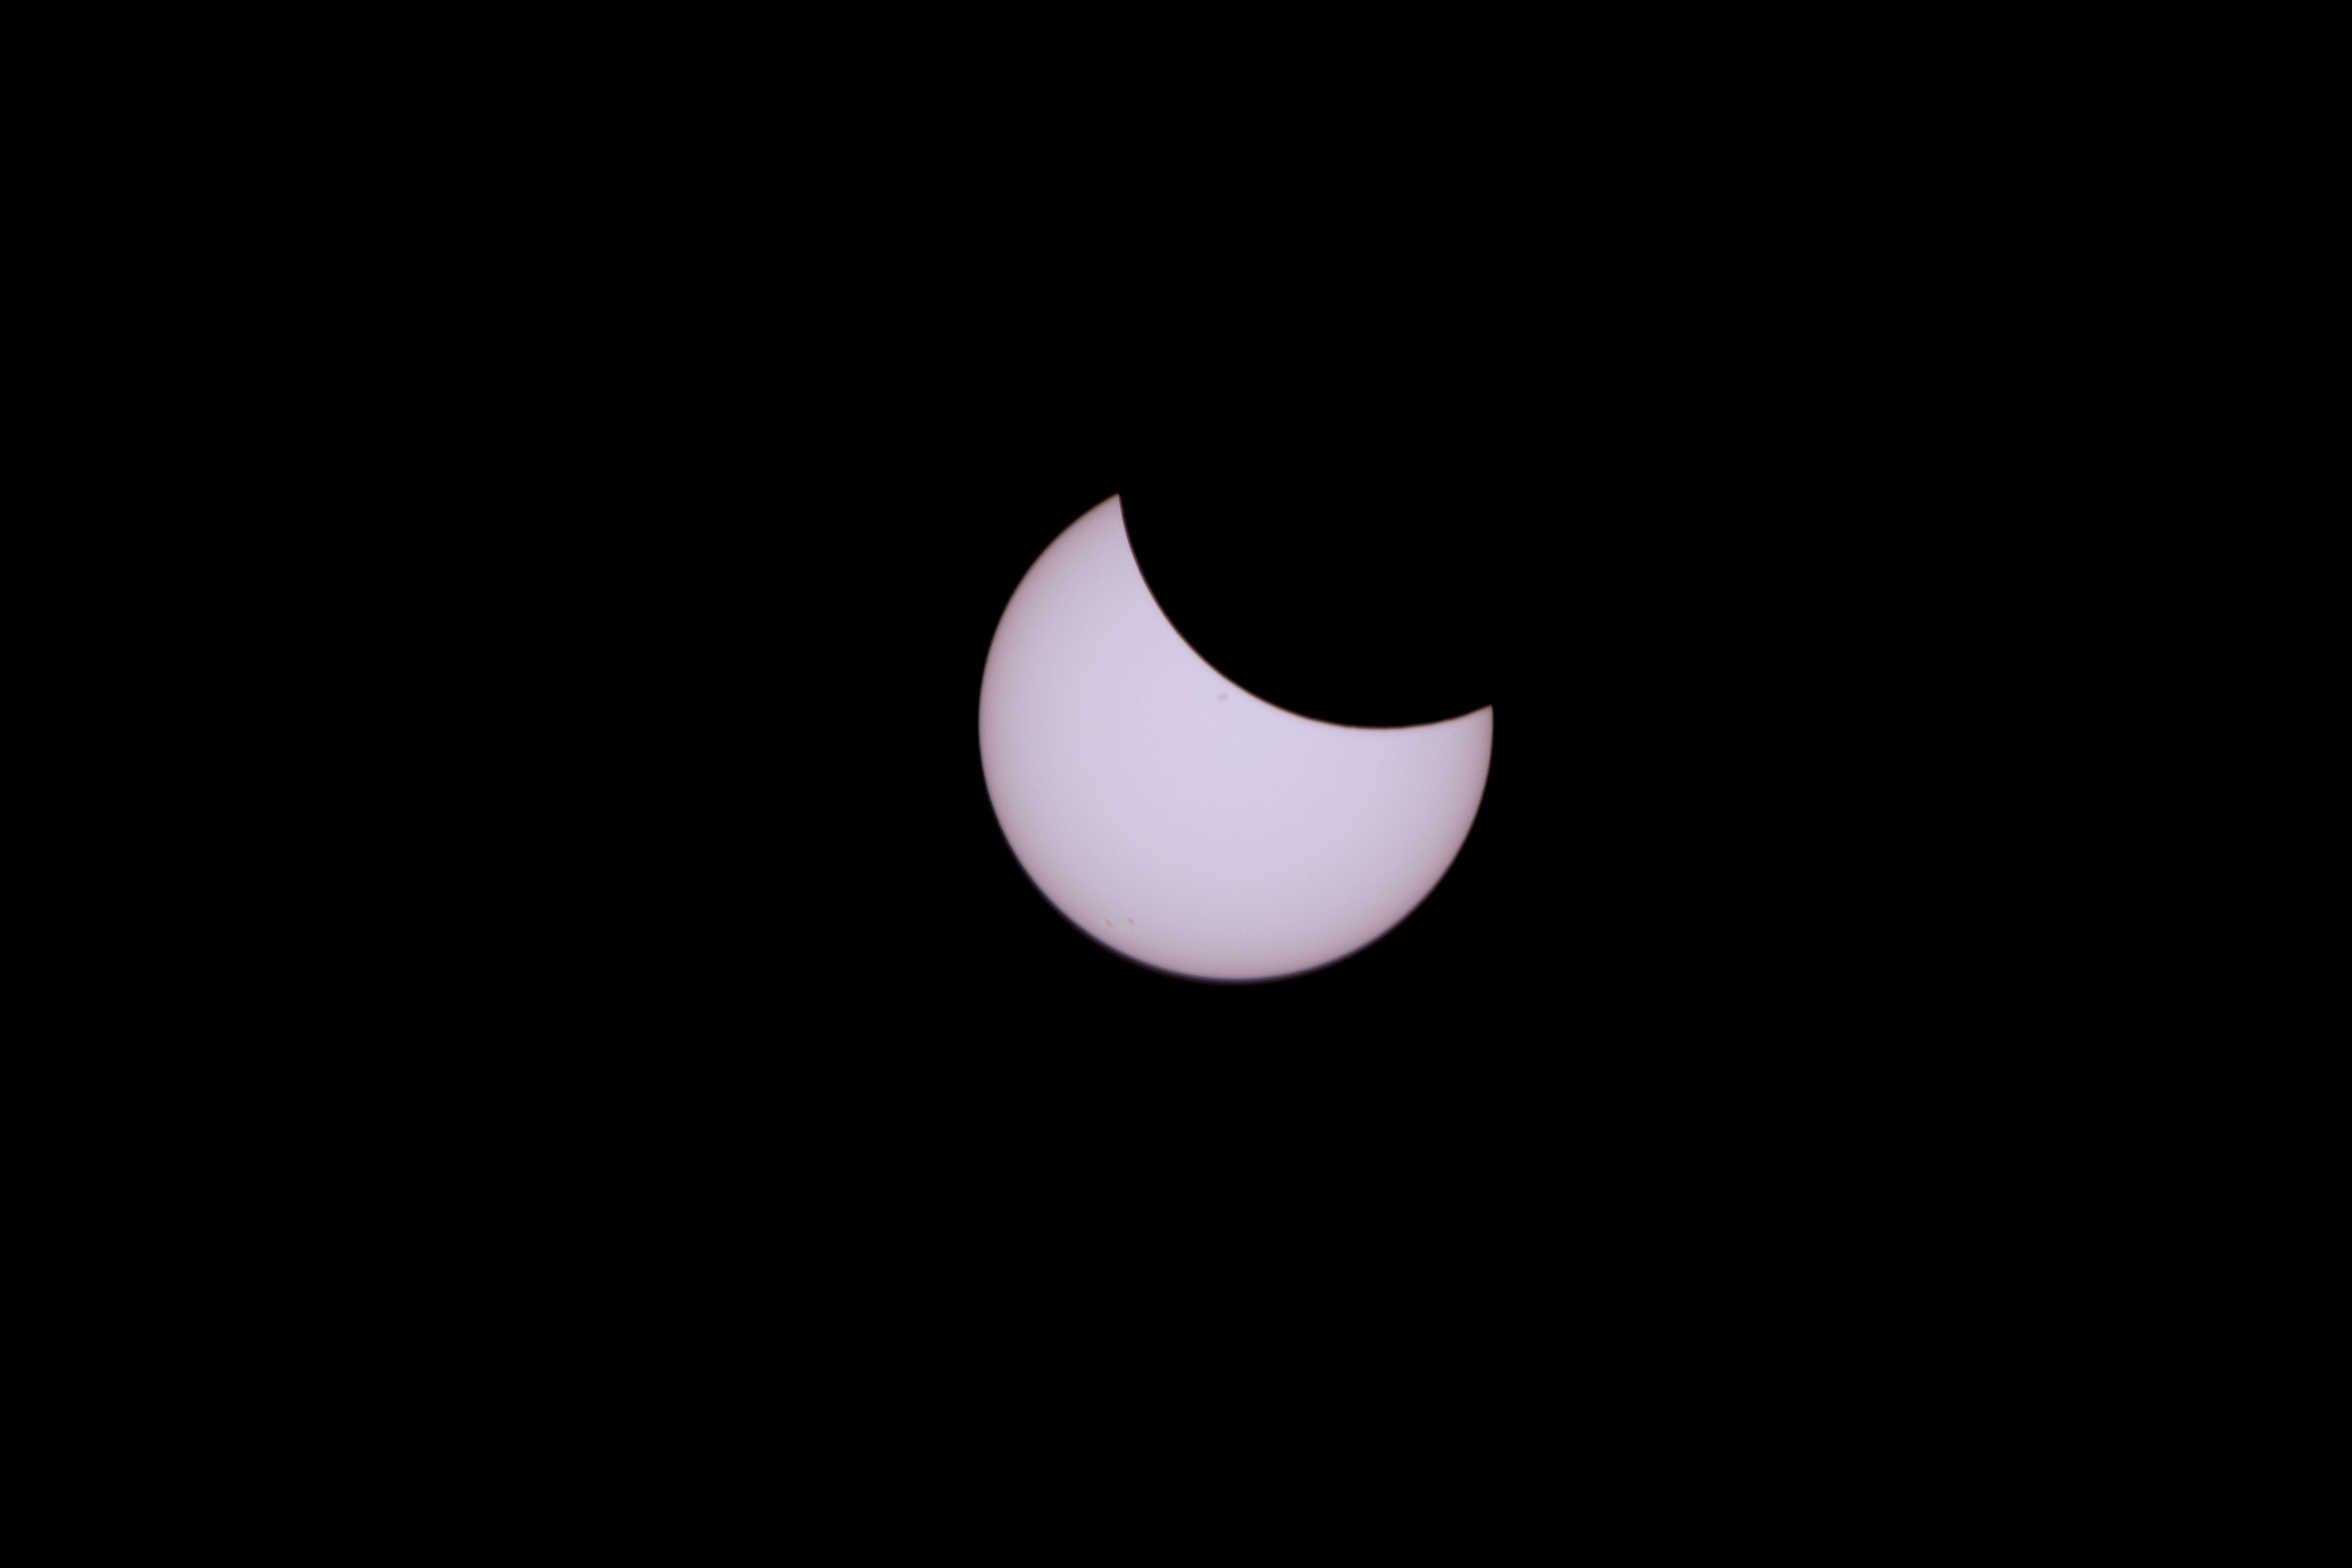

2017 Total Solar Eclipse

The Moon is seen passing in front of the Sun during a total solar eclipse on Monday, August 21, 2017 from onboard a NASA Gulfstream III aircraft flying 25,000 feet above the Oregon coast. A total solar eclipse swept across a narrow portion of the contiguous United States from Lincoln Beach, Oregon to Charleston, South Carolina. A partial solar eclipse was visible across the entire North American continent along with parts of South America, Africa, and Europe.

Credit: NASA/Carla Thomas